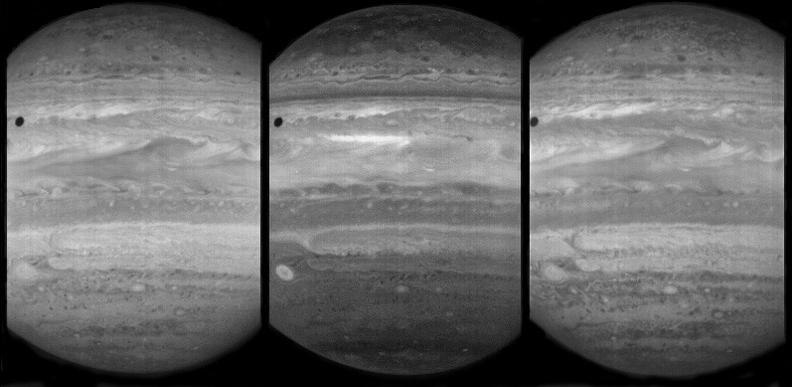

A Look from LEISA

Annotated Version

On February 24, 2007, the LEISA (pronounced “Leesa”) infrared spectral imager in the New Horizons Ralph instrument observed giant Jupiter in 250 narrow spectral channels. At the time the spacecraft was 6 million kilometers (nearly 4 million miles) from Jupiter; at that range, the LEISA imager can resolve structures about 400 kilometers (250 miles) across.

LEISA observes in 250 infrared wavelengths, which range from 1.25 micrometers (µm) to 2.50 µm. The three images shown above from that dataset are at wavelengths of 1.27 µm (left), 1.53 µm (center) and 1.88 µm (right).

The bright areas in the image frames are caused by solar radiation reflected from clouds and hazes in Jupiter’s atmosphere. Dark areas correspond to atmospheric regions where solar radiation is absorbed before it can be reflected. The dark circular feature in the upper left of all three images is the shadow of Jupiter’s innermost large moon, Io.

Light at 1.53 µm (center frame) comes from relatively high in the atmosphere. The other two channels probe deeper atmospheric levels. Features that are bright in all three pictures come from high-altitude clouds. Features that are bright in the 1.27 and 1.88 µm channels, but darker in the 1.53-µm channel come from lower clouds. For example, there is an isolated circular feature (the “Little Red Spot”) in the lower left of the 1.53-µm image. In the 1.27 and 1.88 µm data, this circular feature is surrounded by other structures. The implication is that the “Little Red Spot” is caused by a system that extends far up into the atmosphere, while other structures are lower.

At closest approach to Jupiter on February 28, at a distance of about 2.5 million kilometers (1.4 million miles), LEISA’s resolution was about three times better than it was on February 24. LEISA images made at that far-better resolution are still stored in the spacecraft’s data recorder, awaiting downlink from New Horizons.

Credit: NASA/Johns Hopkins University Applied Physics Laboratory/Southwest Research Institute